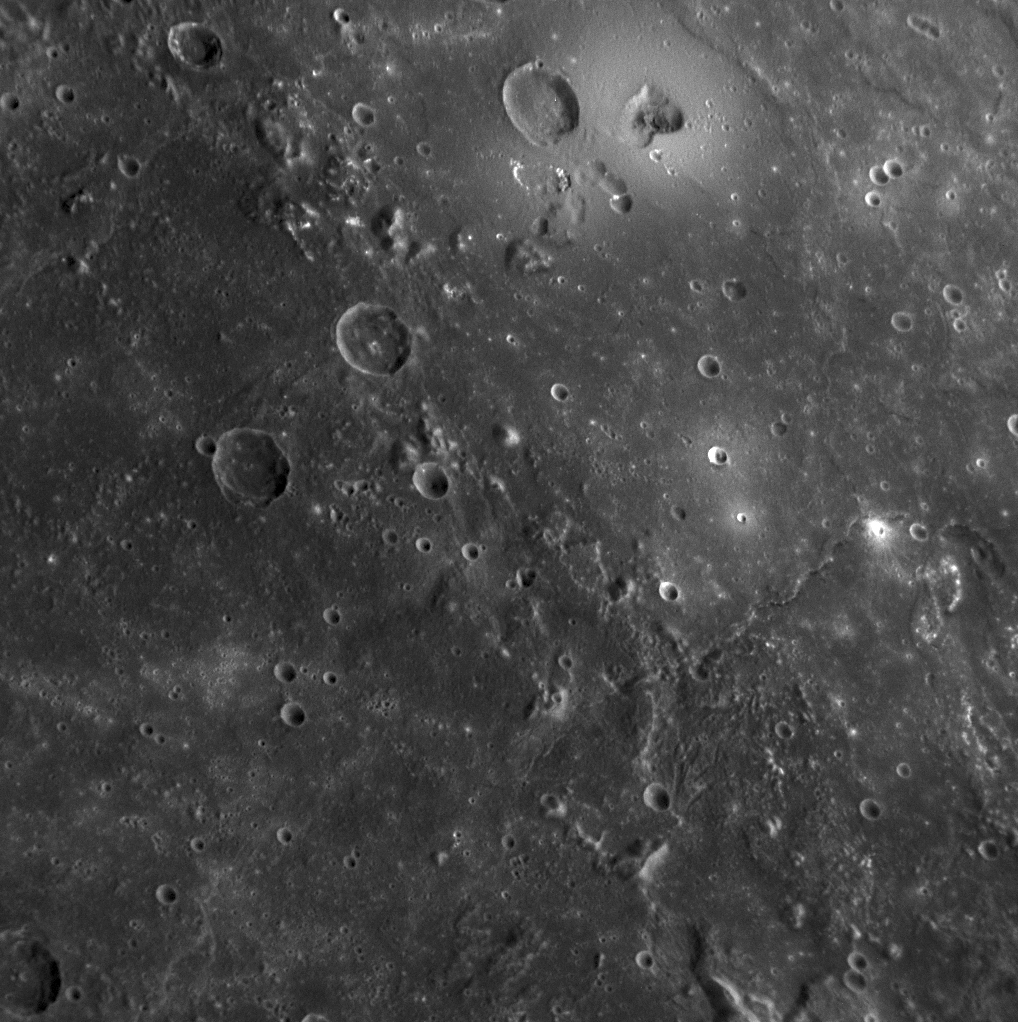

MESSENGER Discovers Volcanoes on Mercury

larger annotated version

As reported in the July 4, 2008 issue of Science magazine, volcanoes have been discovered on Mercury’s surface from images acquired during MESSENGER’s first Mercury flyby. This image shows the largest feature identified as a volcano in the upper center of the scene. The volcano has a central kidney-shaped depression, which is the vent, and a broad smooth dome surrounding the vent. The volcano is located just inside the rim of the Caloris impact basin. The rim of the basin is marked with hills and mountains, as visible in this image. The role of volcanism in Mercury’s history had been previously debated, but MESSENGER’s discovery of the first identified volcanoes on Mercury’s surface shows that volcanism was active in the distant past on the innermost planet.

Date Acquired: January 14, 2008
Image Mission Elapsed Time (MET:108826877
Instrument: Narrow Angle Camera (NAC) of the Mercury Dual Imaging System (MDIS)
Resolution: 270 meters/pixel (0.17 miles/pixel)
Scale: This image is about 270 kilometers across (170 miles)
Spacecraft Altitude: 10,500 kilometers (6,500 miles)

These images are from MESSENGER, a NASA Discovery mission to conduct the first orbital study of the innermost planet, Mercury. For information regarding the use of images, see the MESSENGER image use policy.

Credit: NASA/Johns Hopkins University Applied Physics Laboratory/Carnegie Institution of Washington